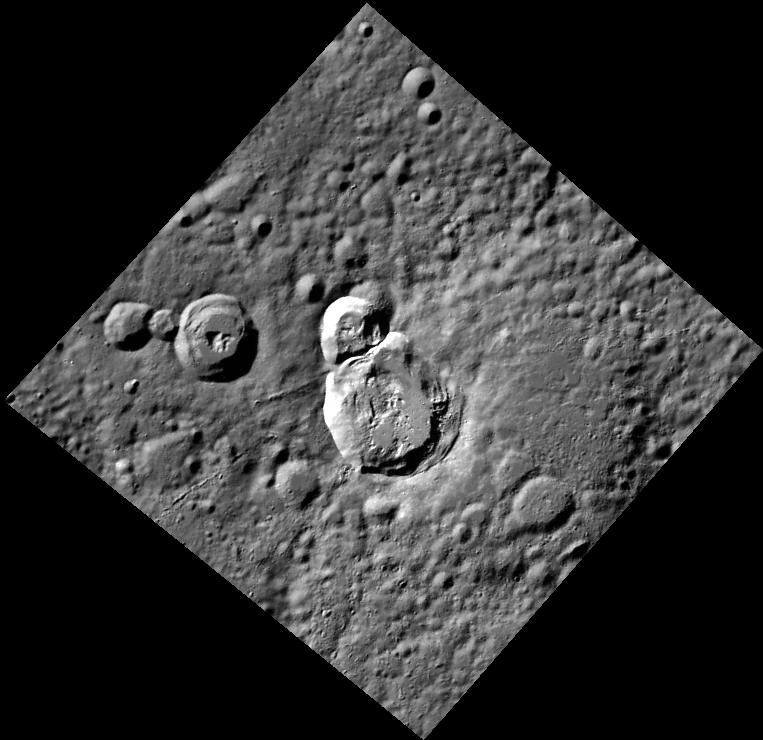

Double Feature

These two relatively fresh craters, ~34 km (21 mi.) and ~20 km (12 mi.) across, share a rim and both contain slumped material. Did they form during the same event, by two impactors? Did the rim of the large, highly degraded crater on the right side of the image influence the structure of the shared rim? Higher-resolution images taken during MESSENGER’s final year of operations may help to elucidate their origin.

This image was acquired as part of MDIS’s high-resolution stereo imaging campaign. Images from the stereo imaging campaign are used in combination with the surface morphology base map or the albedo base map to create high-resolution stereo views of Mercury’s surface, with an average resolution of 200 meters/pixel. Viewing the surface under the same Sun illumination conditions but from two or more viewing angles enables information about the small-scale topography of Mercury’s surface to be obtained.

Date acquired: October 12, 2011
Image Mission Elapsed Time (MET): 226922649
Image ID: 876240
Instrument: Wide Angle Camera (WAC) of the Mercury Dual Imaging System (MDIS)
WAC filter: 7 (748 nanometers)
Center Latitude: 64.76°
Center Longitude: 255.5° E
Resolution: 269 meters/pixel
Scale: The large crater at the image center is approximately 34 km (21 mi.) across.
Incidence Angle: 72.9°
Emission Angle: 14.3°
Phase Angle: 60.6°

The MESSENGER spacecraft is the first ever to orbit the planet Mercury, and the spacecraft’s seven scientific instruments and radio science investigation are unraveling the history and evolution of the Solar System’s innermost planet. MESSENGER acquired over 150,000 images and extensive other data sets. MESSENGER is capable of continuing orbital operations until early 2015.

For information regarding the use of images, see the MESSENGER image use policy.

Credit: NASA/Johns Hopkins University Applied Physics Laboratory/Carnegie Institution of Washington